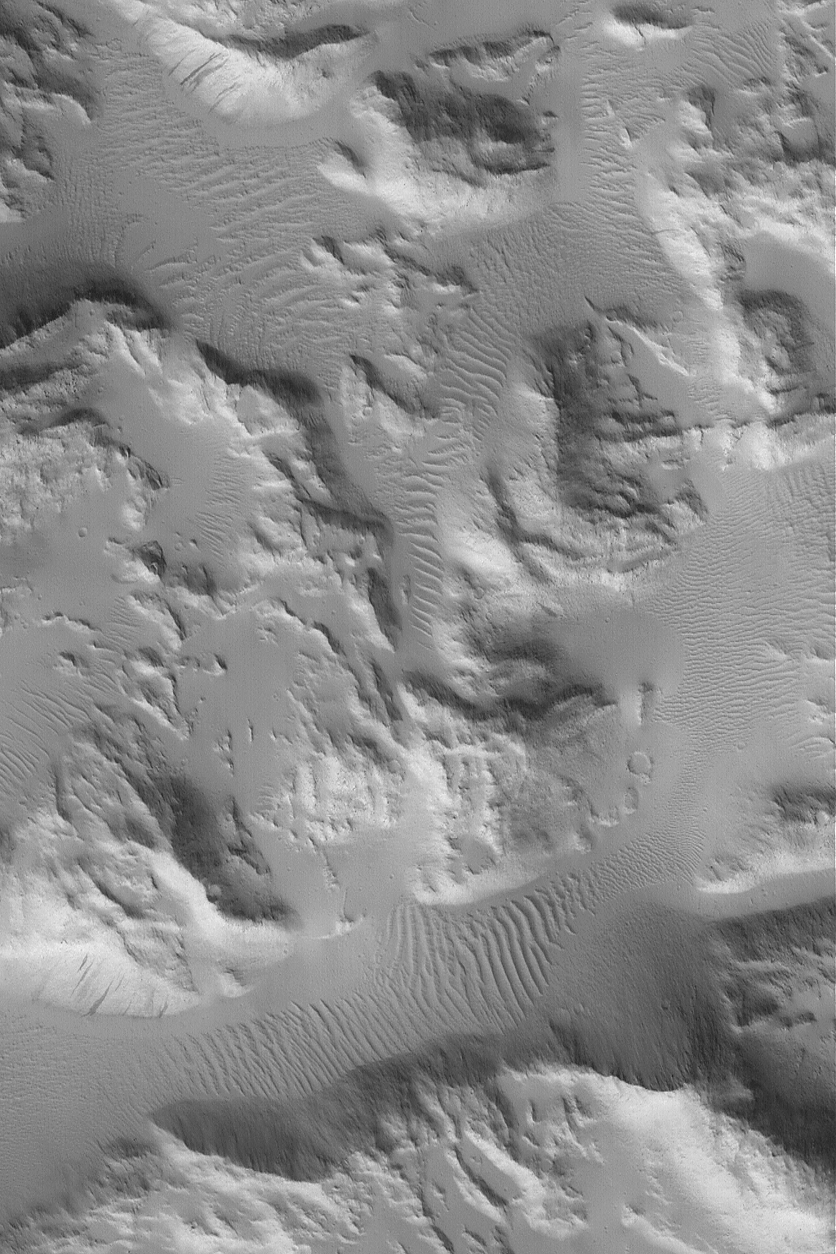

Sulci Gordii

3 July 2004
The Sulci Gordii are a grouping of ridges — almost like small, rocky mountains — located east of the giant volcano, Olympus Mons. This Mars Global Surveyor (MGS) Mars Orbiter Camera (MOC) image shows a 3 km (1.9 mi) -wide portion of the Sulci Gordii region. The rugged hills and mountains have been mantled by a blanket of fine dust. Ripple-like dunes in the troughs between each hill or mountain have also been covered with dust, indicating that they are inactive in the present martian environment. This image is located near 21.2°N, 124.2°W. Sunlight illuminates the scene from the lower left.

Credit: NASA/JPL/Malin Space Science Systems